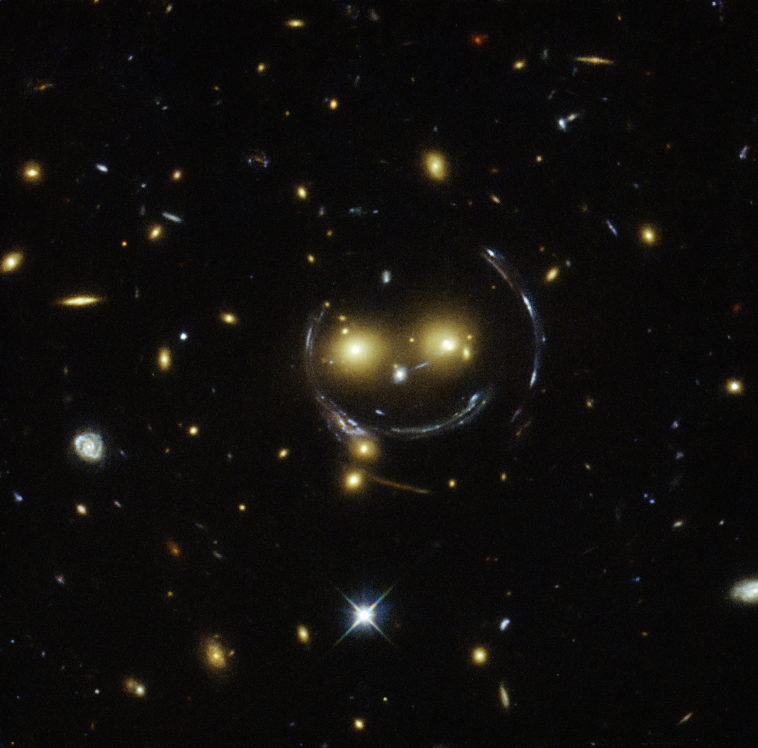

Smile, and the Universe Smiles With You

An upbeat-looking galaxy cluster appears to smile at us in a newly released image from the NASA/ESA Hubble Space Telescope. The cluster — designated as SDSS J1038+4849 — appears to have two eyes and a nose as part of a happy face.

Those eyes are actually very bright galaxies, and the smile lines are, in reality, arcs caused by an effect known as strong gravitational lensing.

Galaxy clusters are the most massive structures in the universe. Their gravitational pull is so strong, they warp the surrounding spacetime and act as cosmic lenses that can magnify, distort and bend light. The phenomenon can be explained by Einstein’s theory of general relativity.

In this special case of gravitational lensing, an “Einstein Ring” is produced from this bending of light, a result of the exact and symmetrical alignment of the source, lens and observer. That’s why we see the ring-like structure.

Hubble has provided astronomers with tools to study these massive galaxies and model their lensing effects. Because of this, scientists can peer further into the early universe than ever before.

This object was studied by Hubble’s Wide Field and Planetary Camera 2 (WFPC2), developed and built by NASA’s Jet Propulsion Laboratory, Pasadena, California, and Wide Field Camera 3 (WFC3) as part of a survey of strong lenses. WFC3 was developed jointly by NASA’s Goddard Space Flight Center, Greenbelt, Maryland; the Space Telescope Science Institute, Baltimore, Maryland; and Ball Aerospace & Technologies Corporation, Boulder, Colorado.

Credit: NASA/ESA/JPL-Caltech